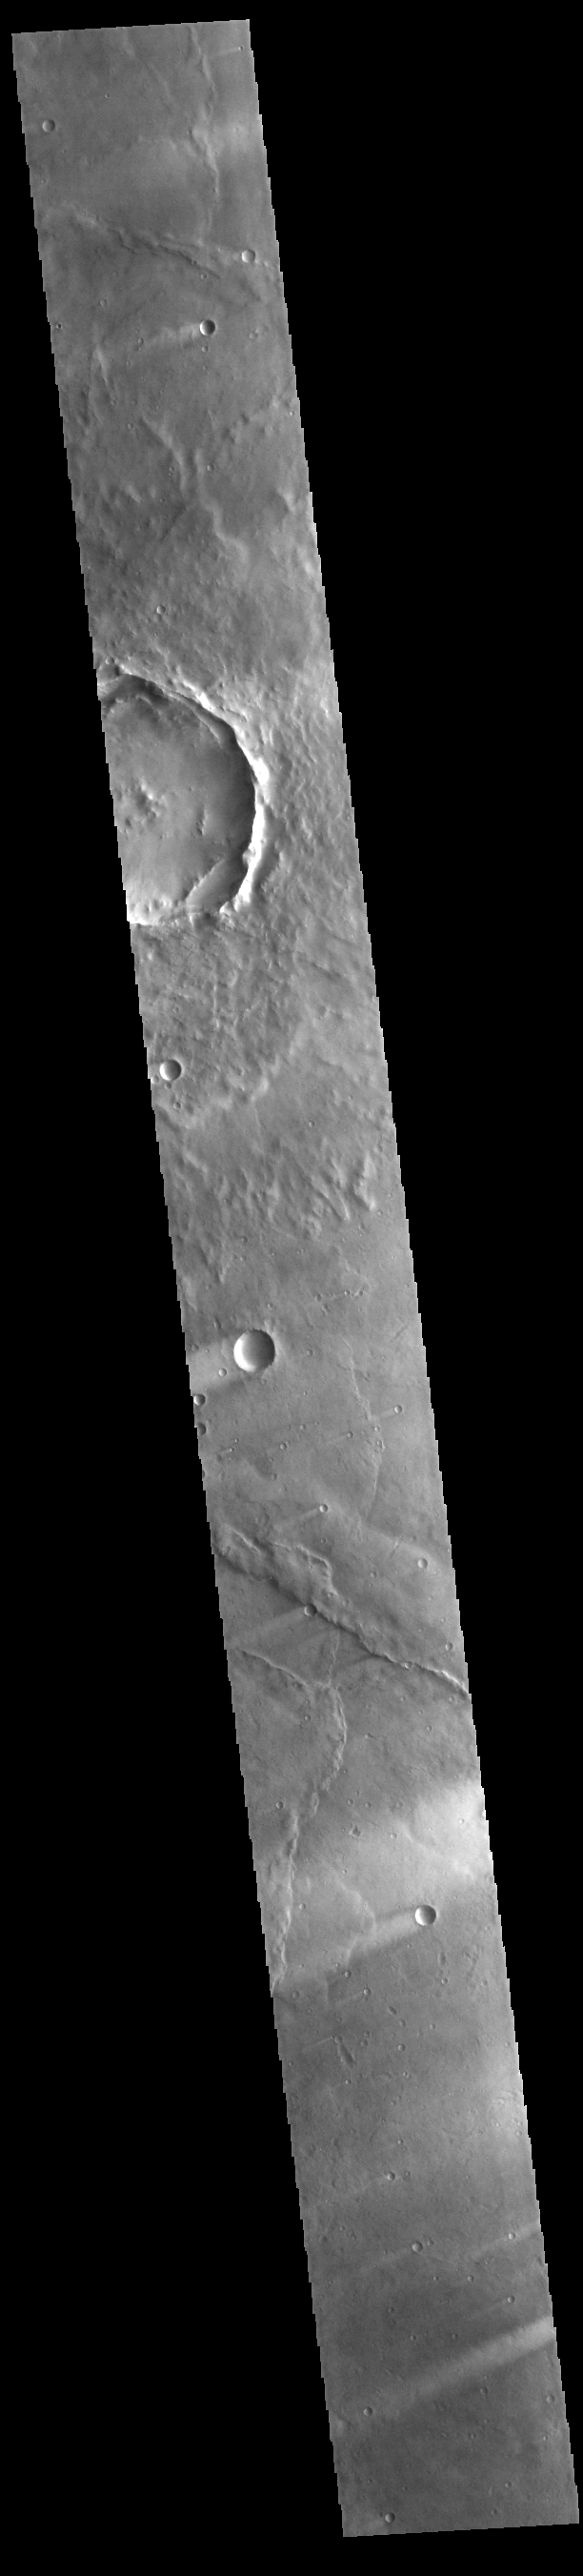

Windstreaks

Today’s VIS image shows windstreaks located in Syrtis Major Planum. These streaks are formed by the wind interaction with positive topographic features (like craters), with the ‘tail’ located down wind of the crater. The streaks in this image indicate the prevailing wind was from the upper right to the lower left side of the image (northeast to southwest).

Credit: NASA/JPL-Caltech/ASU